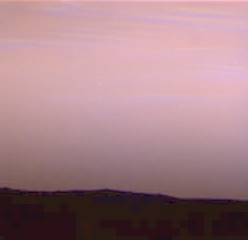

Pre-Dawn Martian Sky

On Sol 39 there were wispy blue clouds in the pre-dawn sky of Mars, as seen by the Imager for Mars Pathfinder (IMP). The color image was made by taking blue, green, and red images and then combining them into a single color image. The clouds appear to have a bluish side and a greenish side because they moved (in the wind from the northeast) between images. This picture was made an hour and twenty minutes before sunrise — the sun is not shining directly on the water ice clouds, but they are illuminated by the dawn twilight.

Mars Pathfinder is the second in NASA’s Discovery program of low-cost spacecraft with highly focused science goals. The Jet Propulsion Laboratory, Pasadena, CA, developed and manages the Mars Pathfinder mission for NASA’s Office of Space Science, Washington, D.C. JPL is a division of the California Institute of Technology (Caltech). The Imager for Mars Pathfinder (IMP) was developed by the University of Arizona Lunar and Planetary Laboratory under contract to JPL. Peter Smith is the Principal Investigator.

Photojournal note: Sojourner spent 83 days of a planned seven-day mission exploring the Martian terrain, acquiring images, and taking chemical, atmospheric and other measurements. The final data transmission received from Pathfinder was at 10:23 UTC on September 27, 1997. Although mission managers tried to restore full communications during the following five months, the successful mission was terminated on March 10, 1998.

Credit: NASA/JPL